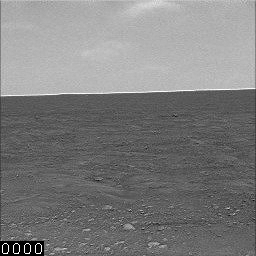

Clouds Move Across Mars Horizon

This sequence combines 32 images of clouds moving eastward across a Martian horizon. The Surface Stereo Imager on NASA’s Phoenix Mars Lander took this set of images on Sept. 18, 2008, during early afternoon hours of the 113th Martian day of the mission.

The view is toward the north. The actual elapsed time between the first image and the last image is nearly half an hour. The numbers inset at lower left are the elapsed time, in seconds, after the first image of the sequence. The particles in the clouds are water-ice, as in cirrus clouds on Earth.

Phoenix landed in the northern region of Mars on May 25, 2008. The mission is led by the University of Arizona, Tucson, on behalf of NASA. Project management of the mission is led by NASA’s Jet Propulsion Laboratory, Pasadena, Calif. Spacecraft development was by Lockheed Martin Space Systems, Denver.

Photojournal Note: As planned, the Phoenix lander, which landed May 25, 2008 23:53 UTC, ended communications in November 2008, about six months after landing, when its solar panels ceased operating in the dark Martian winter.

Credit: NASA/JPL-Caltech/University of Arizona/ Texas A&M University